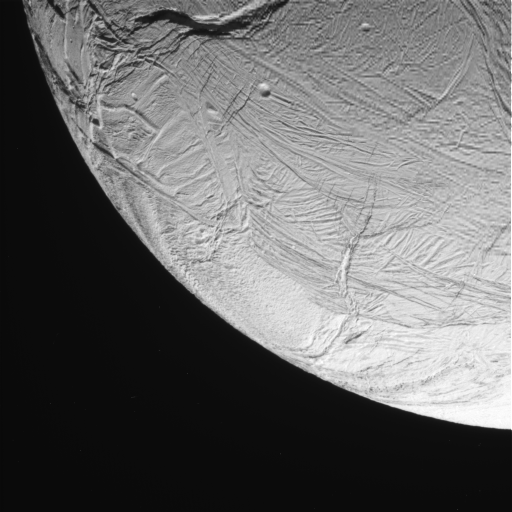

Enceladus Oct. 9, 2008 Flyby – Posted Image #1

This image was taken during Cassini’s extremely close encounter with Enceladus on Oct. 9, 2008.

The image was taken with the Cassini spacecraft narrow-angle camera on Oct. 9, 2008, a distance of approximately 40,000 kilometers (25,000 miles) from Enceladus. Image scale is 477 meters (1,566 feet) per pixel.

The Cassini-Huygens mission is a cooperative project of NASA, the European Space Agency and the Italian Space Agency. The Jet Propulsion Laboratory, a division of the California Institute of Technology in Pasadena, manages the mission for NASA’s Science Mission Directorate, Washington, D.C. The Cassini orbiter and its two onboard cameras were designed, developed and assembled at JPL. The imaging operations center is based at the Space Science Institute in Boulder, Colo.

Credit: NASA/JPL/Space Science Institute